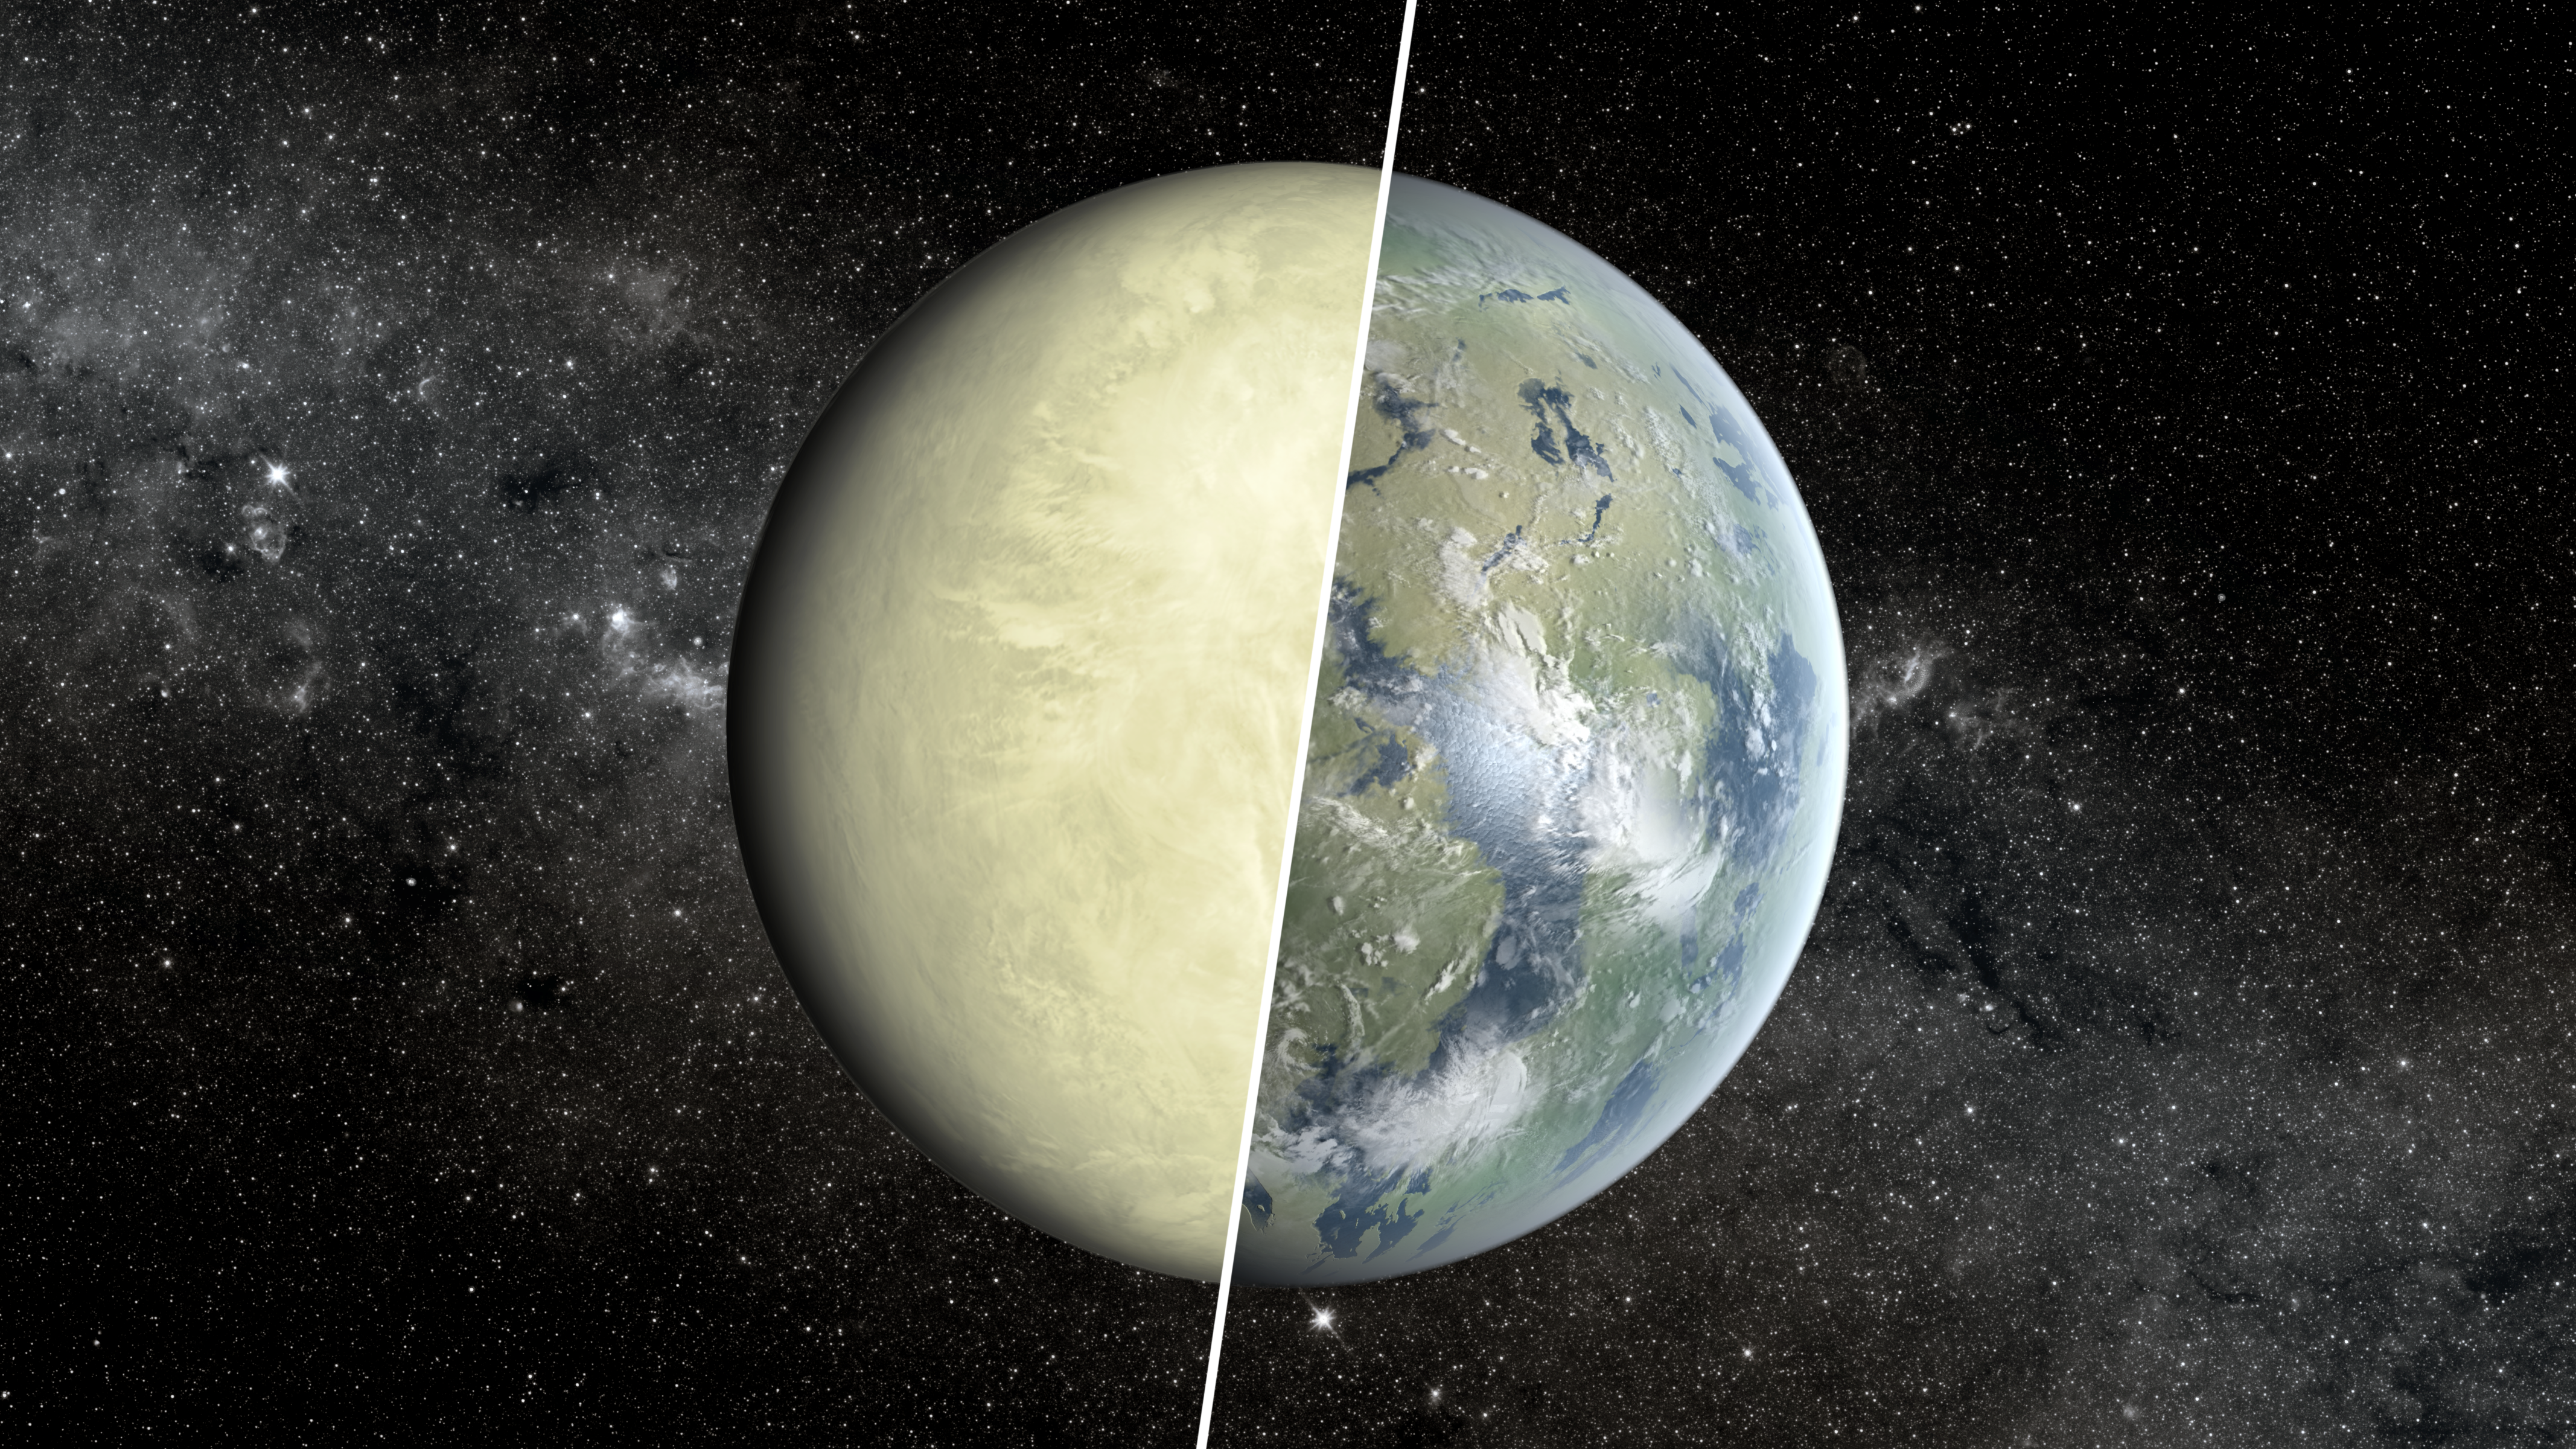

Toxic Wasteland or Lush Paradise? (Artist Concept)

This artist’s concept shows a Super Venus planet on the left, and a Super Earth on the right. Researchers use a concept known as the habitable zone to distinguish between these two types of planets, which exist beyond our solar system.

Super Venuses and Super Earths are similar to Venus and Earth, respectively, but larger in mass. Similar to our solar system’s worlds, a Super Venus would most likely be a dry, toxic wasteland while a Super Earth might host oceans.

The habitable zone is the region around a star where liquid water — an essential ingredient for life as we know it — can pool on the surface. Earth lies within the habitable zone around our star. A recent study looked at the planet Kepler-69c, discovered by NASA’s Kepler mission and originally thought to lie in its star’s habitable zone. The planet is 1.7 times the size of Earth and lies 2,700 light-years away. The analysis showed that this planet lies just outside the inner edge of the zone, making it more of a Super Venus than a Super Earth. That means the planet is not a tropical paradise, but more likely scorching hot, with volcanic eruptions.

The search for planets as small as Earth, situated in the habitable zones of stars like our sun, is ongoing.

NASA Ames manages Kepler’s ground system development, mission operations and science data analysis. NASA’s Jet Propulsion Laboratory in Pasadena, Calif., managed Kepler mission development. Ball Aerospace & Technologies Corp. in Boulder, Colo., developed the Kepler flight system and supports mission operations with JPL at the Laboratory for Atmospheric and Space Physics at the University of Colorado in Boulder. The Space Telescope Science Institute in Baltimore archives, hosts and distributes the Kepler science data. Kepler is NASA’s 10th Discovery Mission and is funded by NASA’s Science Mission Directorate at the agency’s headquarters in Washington.

Credit: NASA/JPL-Caltech/Ames